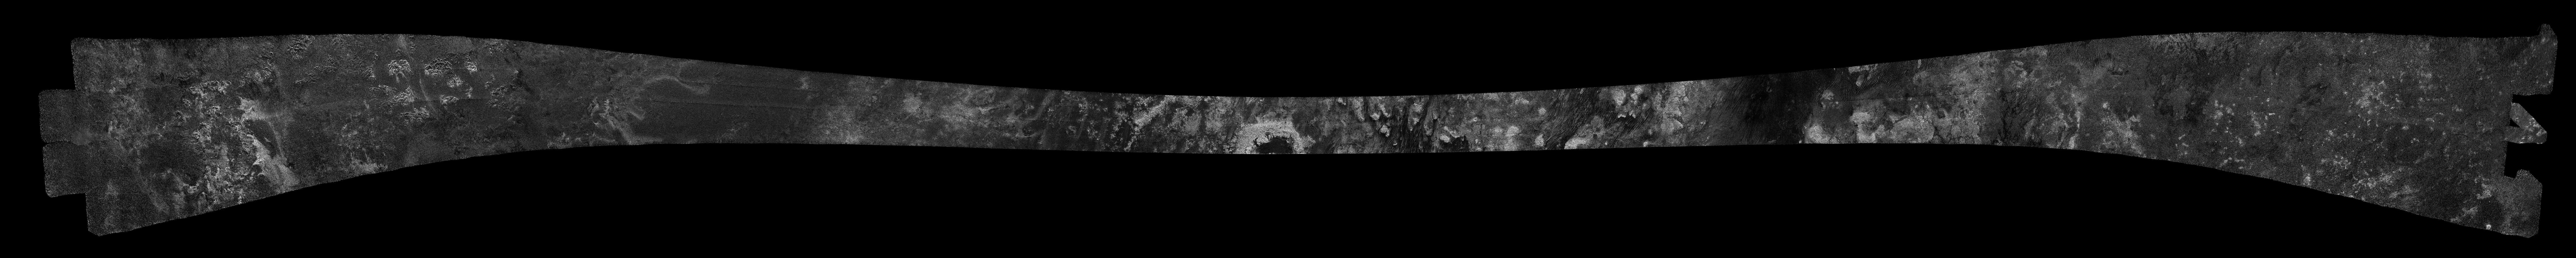

Titan Radar Swath (T-23 Flyby – Jan. 13, 2007)

This image was obtained by NASA’s Cassini radar instrument during a flyby on Jan. 13, 2007. Northern mid-latitudes to equator (Ganesa Macula, Aaru, western Senkyo, Tsegihi).

The radar antenna was pointing toward Titan at an altitude of 1,000 kilometers (621 miles) during the closest approach.

The image has been processed with a resolution of 128 pixels/deg.

The Cassini-Huygens mission is a cooperative project of NASA, the European Space Agency and the Italian Space Agency. The Jet Propulsion Laboratory, a division of the California Institute of Technology in Pasadena, manages the mission for NASA’s Science Mission Directorate. The Cassini orbiter was designed, developed and assembled at JPL. The radar instrument was built by JPL and the Italian Space Agency, working with team members from the United States and several European countries.

Credit: NASA/JPL-Caltech/ASI